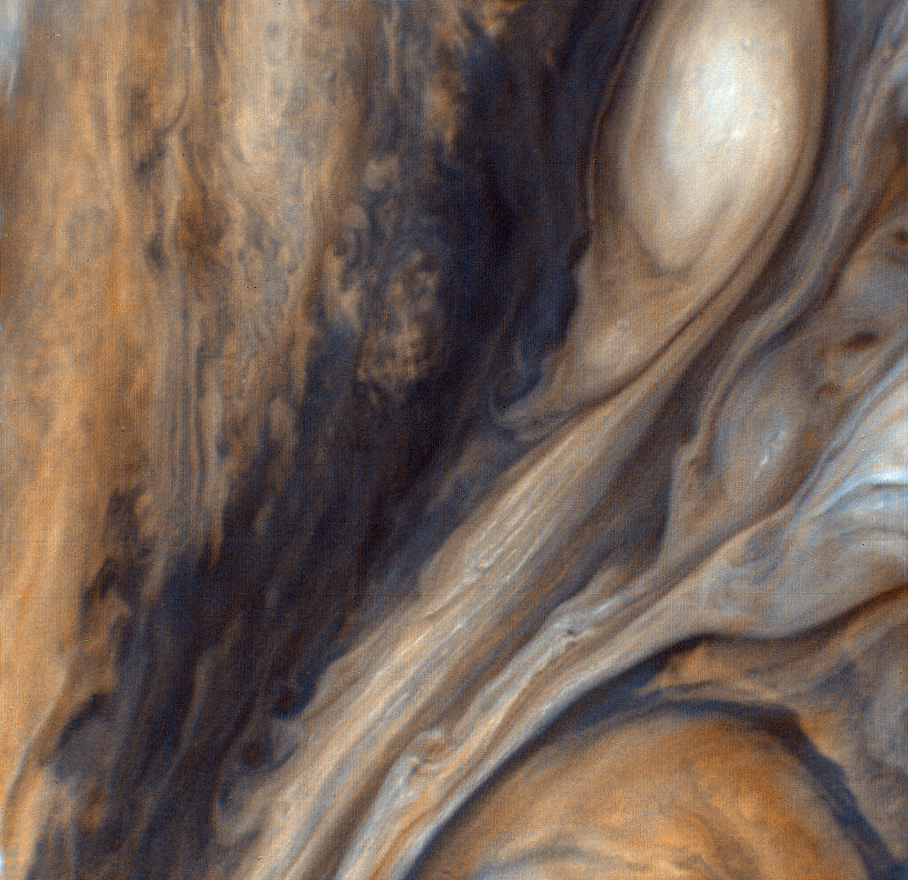

Exaggerated Color East of the Great Red Spot

This view of the region just to the east of the Red Spot is seen in greatly exaggerated color. The colors do not represent the true hues seen in the Jovian atmosphere but have been produced by special computer processing to enhance subtle variations in both color and shading. JPL manages and controls the Voyager project for NASA’s Office of Space Science.

Credit: NASA/JPL